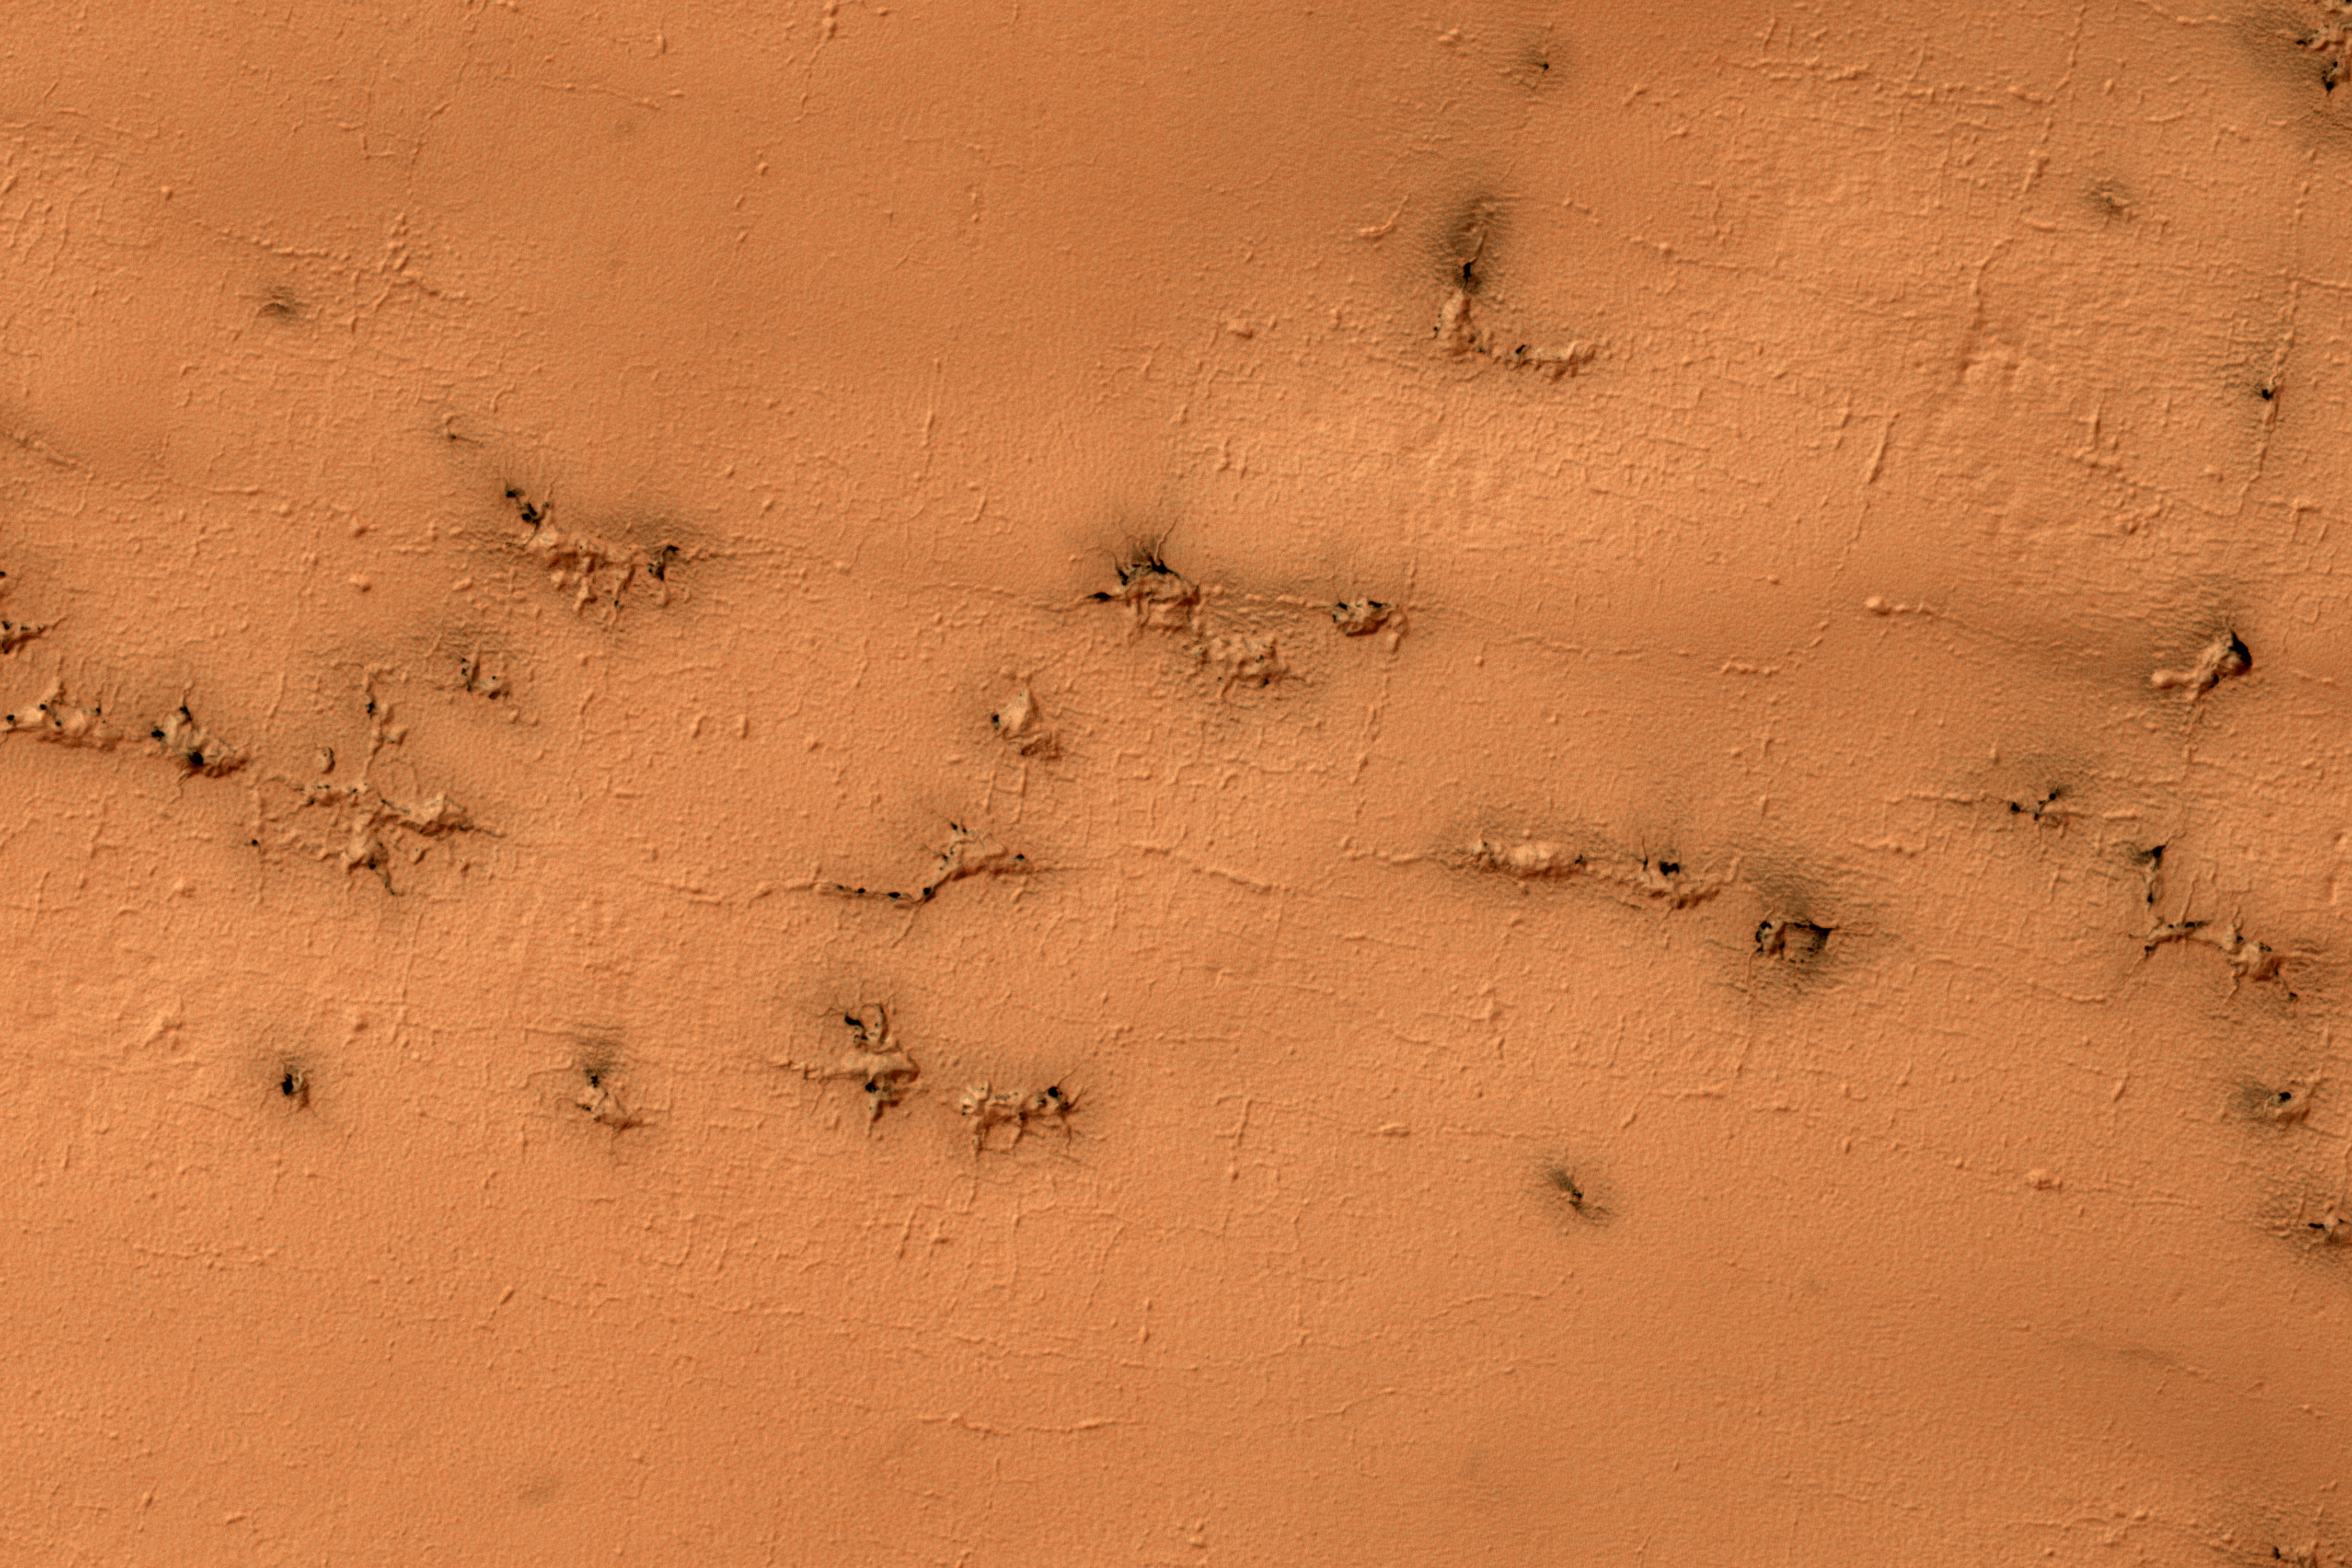

Rectangles with Wiggly Sides

Ground that has a lot of water ice mixed with dirt tends to crack in polygonal patterns bounded by short straight channels. In the South Polar region of Mars this type of terrain may be covered by a seasonal polar cap composed of dry ice.

In the spring as the seasonal cap sublimates gas is trapped underneath the seasonal ice layer until it can escape to an opening. At this site, faint rectangular channels in the surface are visible. The escaping carbon dioxide gas has exploited these channels and in the process, deepened them and added sinuosity to the formerly straight segments.

The University of Arizona, Tucson, operates HiRISE, which was built by Ball Aerospace & Technologies Corp., Boulder, Colo. NASA’s Jet Propulsion Laboratory, a division of Caltech in Pasadena, California, manages the Mars Reconnaissance Orbiter Project for NASA’s Science Mission Directorate, Washington.

Credit: NASA/JPL-Caltech/Univ. of Arizona